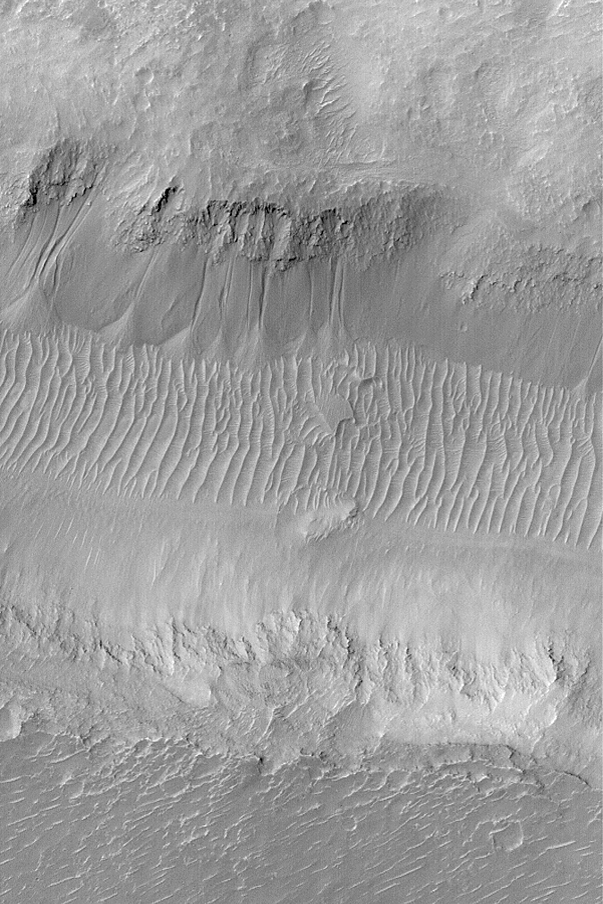

Gullies in Nirgal

MGS MOC Release No. MOC2-535, 5 November 2003

This is a Mars Global Surveyor (MGS) Mars Orbiter Camera (MOC) narrow angle image of gullies carved into debris on the south-facing wall of Nirgal Vallis, an ancient martian valley. The gullies were conduits for sediment that has accumulated at a point where each channel met the valley floor. The aprons of debris are superposed upon the large ripple-like dunes, suggesting that the gullies are younger than these bedforms. Gullies such as these might have been formed by a liquid, such as water, seeping from the layered bedrock exposed in the valley wall, or perhaps by mass movement of the smooth-surfaced debris that covers much of the lower two-thirds of the valley wall. This picture is located near 28.6°S, 41.5°W. The image covers an area 3 km (1.9 mi) across and is illuminated by sunlight from the upper left.

Credit: NASA/JPL/Malin Space Science Systems